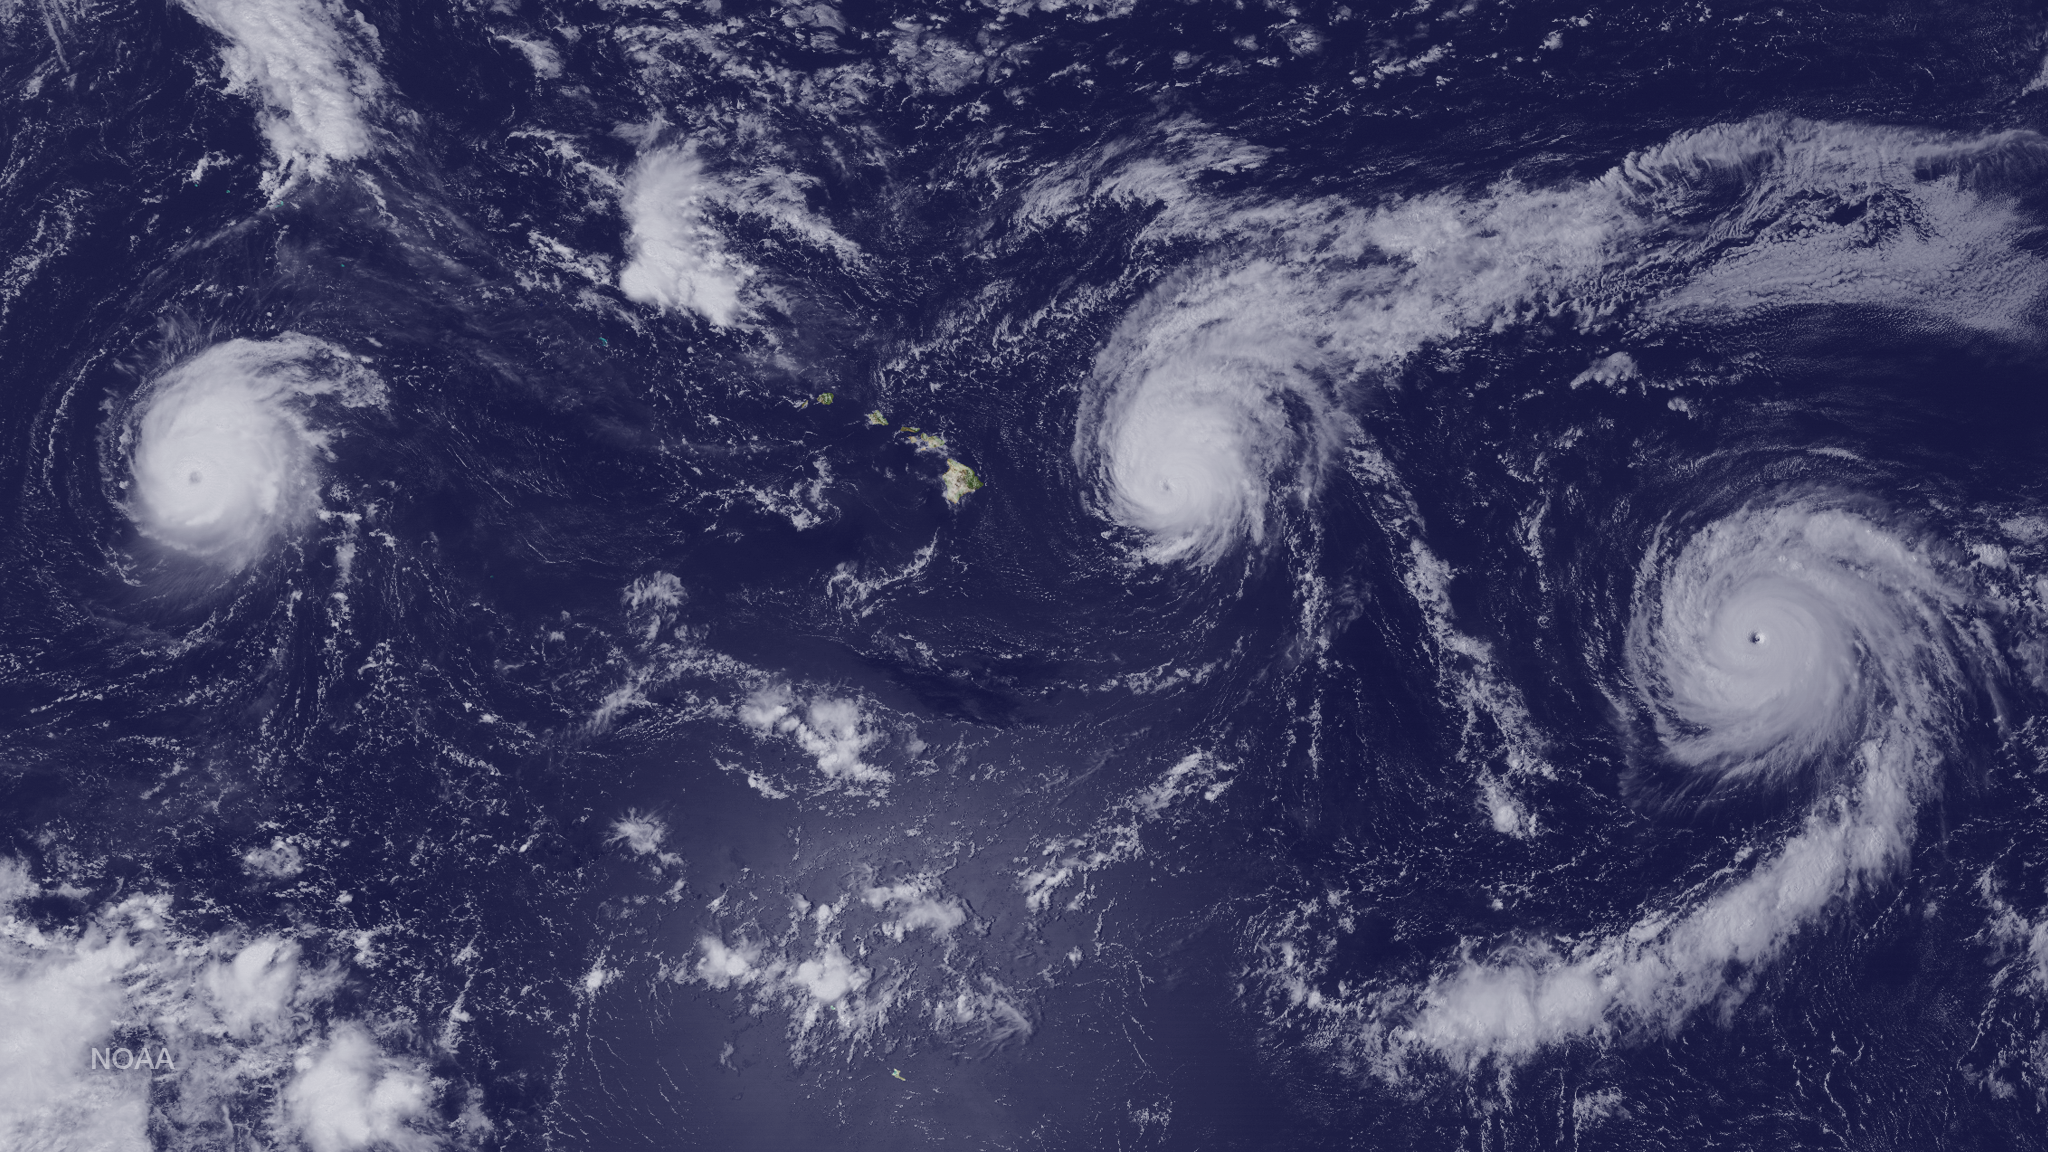

Hurricanes Kilo, Ignacio and Jimena Surround Hawaii

Major Hurricane Kilo is located around 1220 miles west of Honolulu, Hurricane Ignacio is located around 315 miles east of Hilo and Major Hurricane Jimena is located around 1425 miles east of Hilo, Hawaii. This image was taken by GOES West on August 31, 2015.

Credit: NASA/NOAA via NOAA Environmental Visualization Laboratory